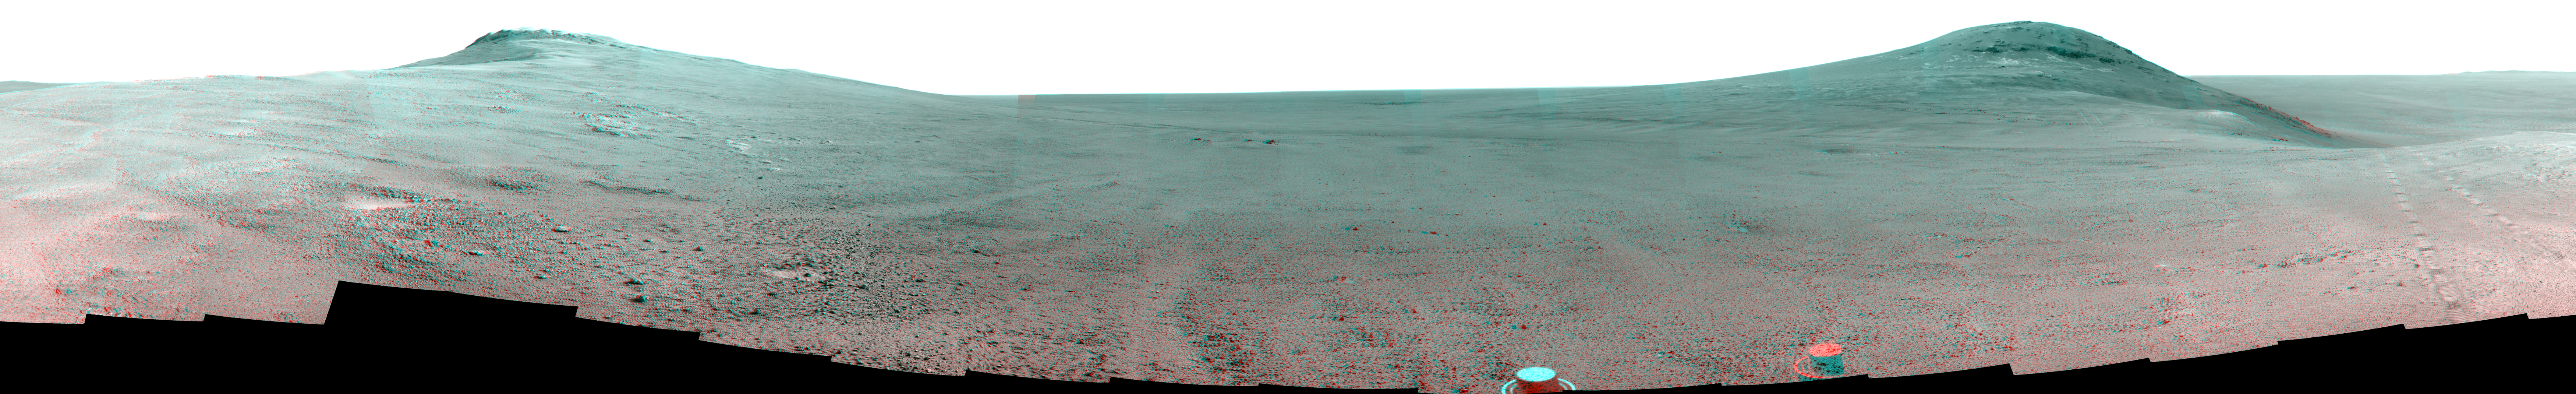

Panorama Above ‘Perseverance Valley’ on Mars (Stereo)

This June 2017 stereo scene from NASA’s Mars Exploration Rover Opportunity rover shows the area just above “Perseverance Valley” on the rim of Endeavour Crater. The view combines images from the left eye and right eye of the rover’s panoramic camera (Pancam) to appear three-dimensional when seen through blue-red glasses with the red lens on the left.

Toward the right side of the scene is a broad notch in the crest of the crater’s rim. Opportunity left wheel tracks in that area as it observed Perseverance Valley from above in the spring of 2017. The valley is a major destination for the rover’s extended mission. It descends out of sight on the inner slope of the rim, extending down and eastward from that notch.

Opportunity’s Pancam took the component images for this view from a position outside the crater during the span of June 7 to June 19, 2017, sols 4753 to 4765 of the rover’s work on Mars.

This scene includes features that might have been ancient channels from water, ice or wind moving toward the notch in the rim, which might have been a spillway. Perseverance Valley, just on the other side, was likely carved by action of some fluid, such as water, water-lubricated debris, or wind. The mission is investigating to learn more about that process from evidence in place.

The panorama spans about three-fourths of a full-circle view, from southeastward on the left, through westward in the middle, to northeastward on the right. High points visible on the rim of Endeavour Crater include “Winnemucca” on the left and “Cape Tribulation” on the right. Winnemucca is part of the “Cape Byron” portion of the crater rim. The horizon at far right extends across the floor of Endeavour Crater, which is about 14 miles (22 kilometers) in diameter. Opportunity has been investigating sites on and near the western rim of Endeavour since 2011, following seven years of exploring smaller craters after its 2004 landing. Images showing more of the crater’s rim, for context, are at PIA21496, PIA21490 and PIA17758.

The rover team calls this the “Sprained Ankle” panorama because the images were collected during a driving moratorium while engineers diagnosed a temporary steering stall with one front wheel pointed outward more than 30 degrees. The team was able to straighten the wheel to point straight ahead, and then resumed driving.

The location from which this scene was recorded is labeled as “Sol 4752” on a later traverse map. Opportunity subsequently entered the upper end of Perseverance Valley and returned views looking down the valley and back up toward the rim crest from the location it reached on July 7 (Sol 4782).

Photojournal Note: Also available is the full resolution TIFF file PIA21721_full.tif. This file may be too large to view from a browser; it can be downloaded onto your desktop by right-clicking on the previous link and viewed with image viewing software.

Credit: NASA/JPL-Caltech/Cornell/Arizona State Univ.